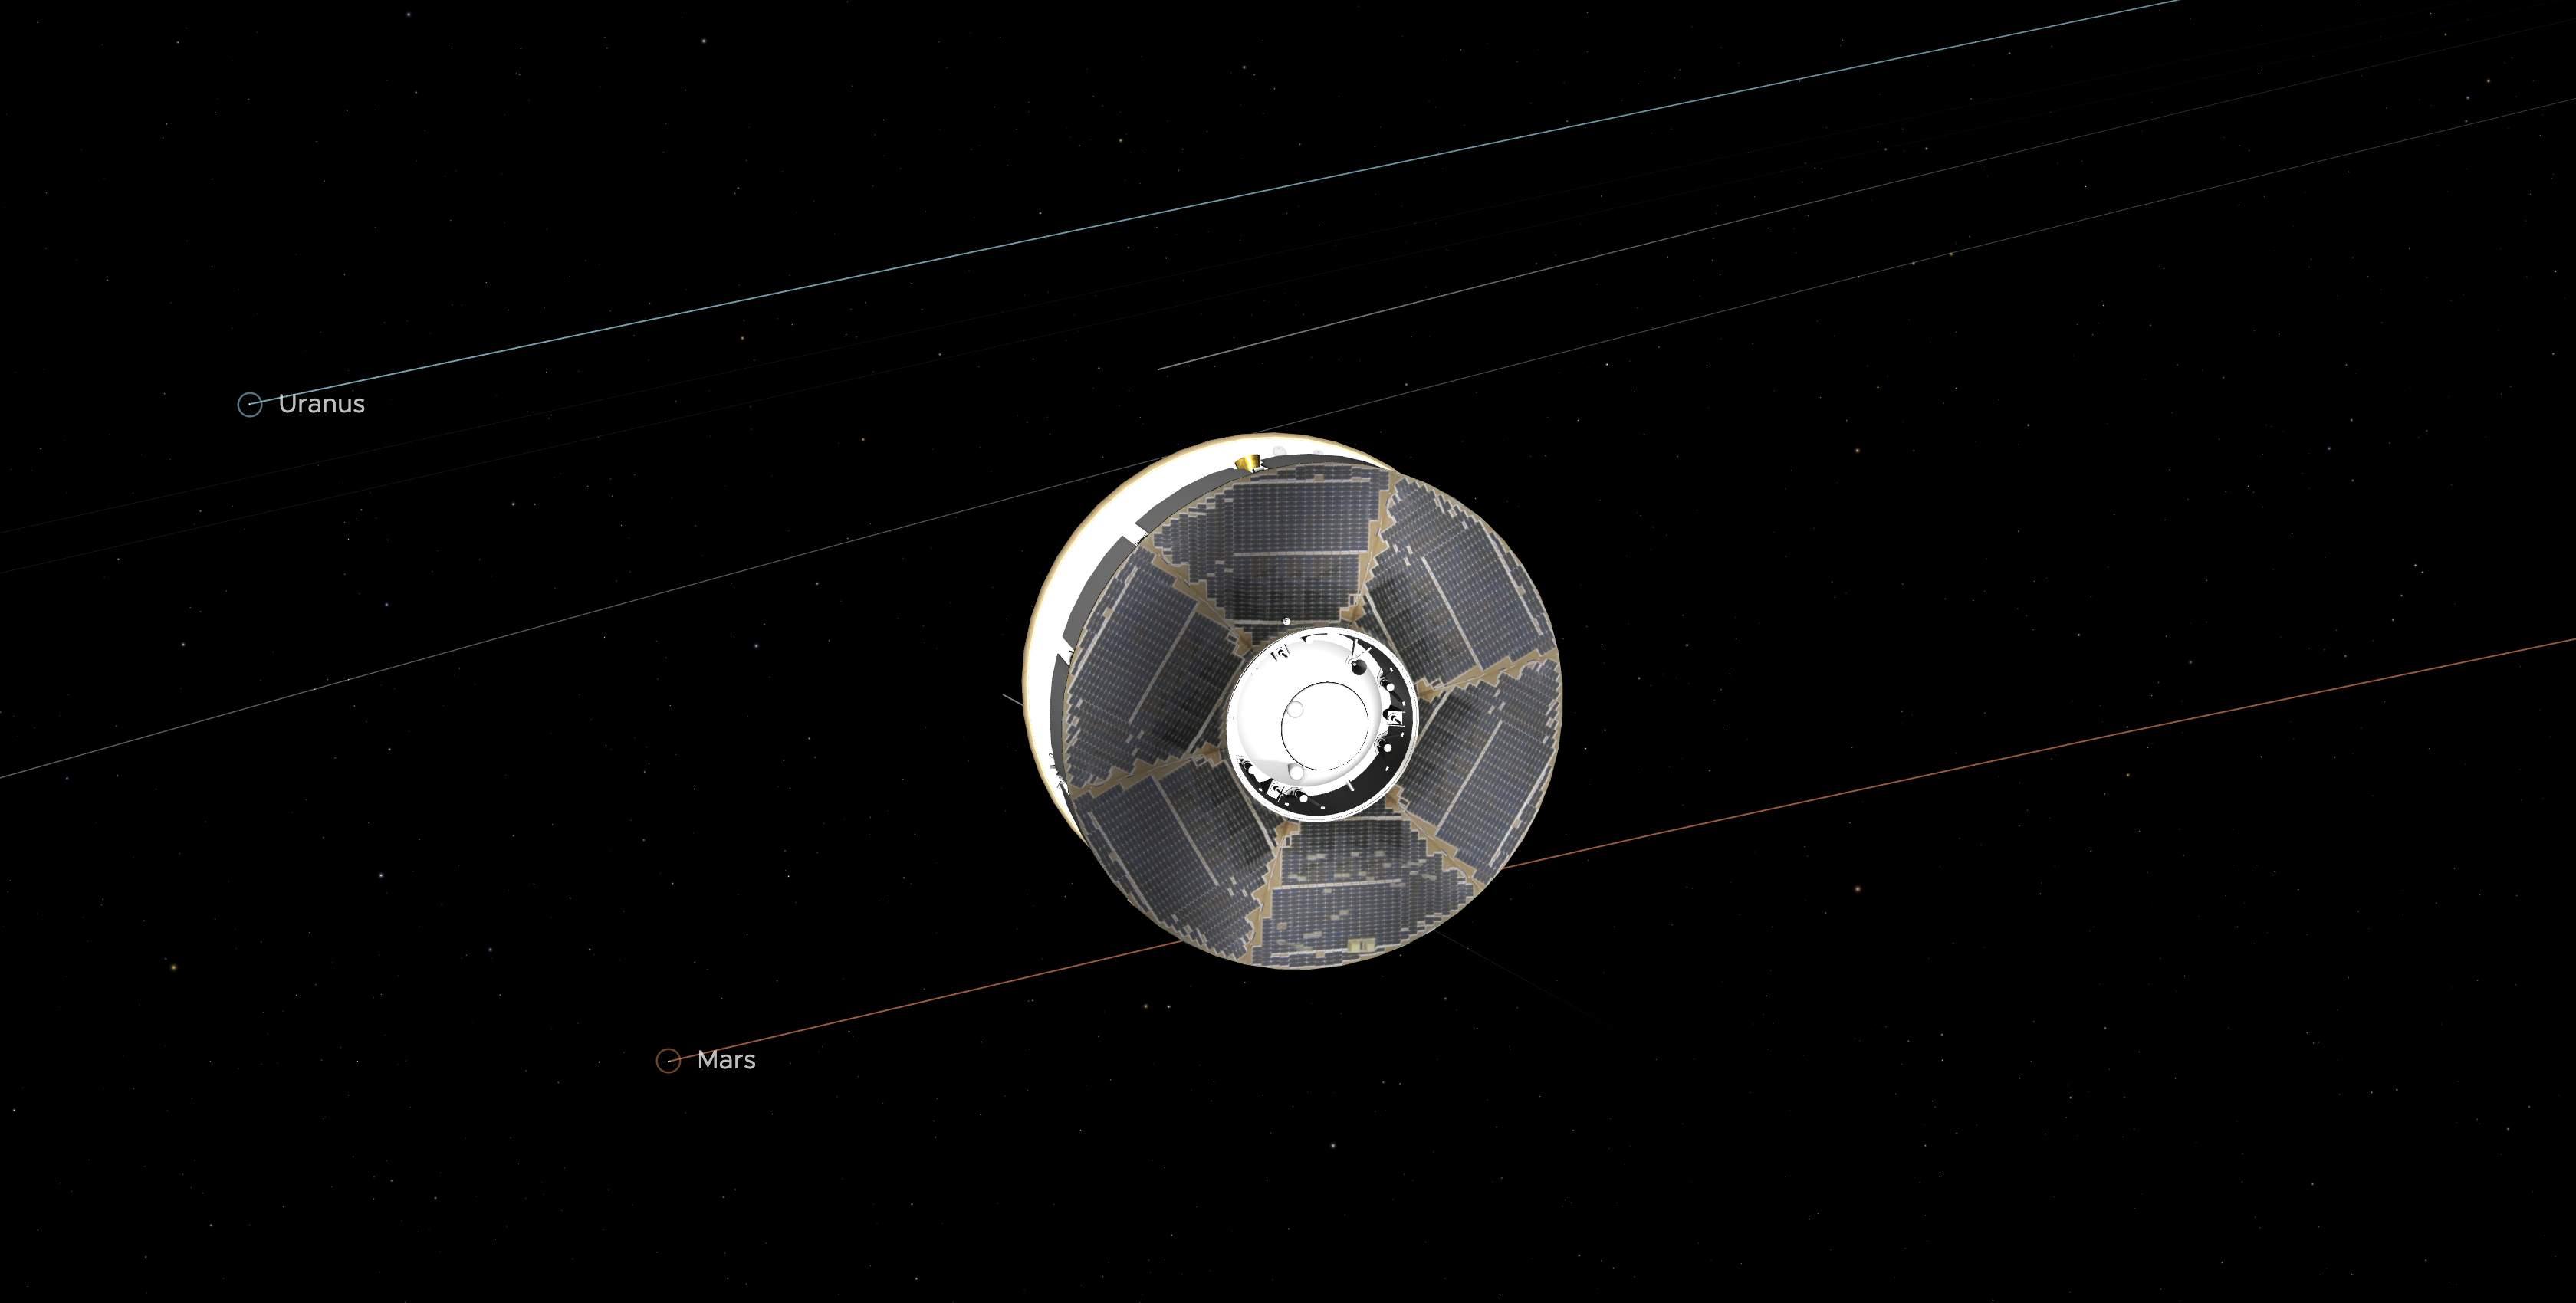

Mars 2020 Spacecraft Mid-Cruise (Illustration)

This illustration of the Mars 2020 spacecraft (the solar-panel-covered cruise stage most visible here along with a portion of the white back shell) in interplanetary space was generated using imagery from NASA’s Eyes on the Solar System. The image is from the mission’s midway point between Earth and Mars — 146.3 million miles (235.4 million kilometers) away from each. In straight-line distance, Earth is 26.6 million miles (42.7 million kilometers) behind Perseverance, and Mars is 17.9 million miles (28.8 million kilometers) in front. Visible in the graphic are the solar panels on the cruise stage surrounding the top of the aeroshell.

Credit: NASA/JPL-Caltech